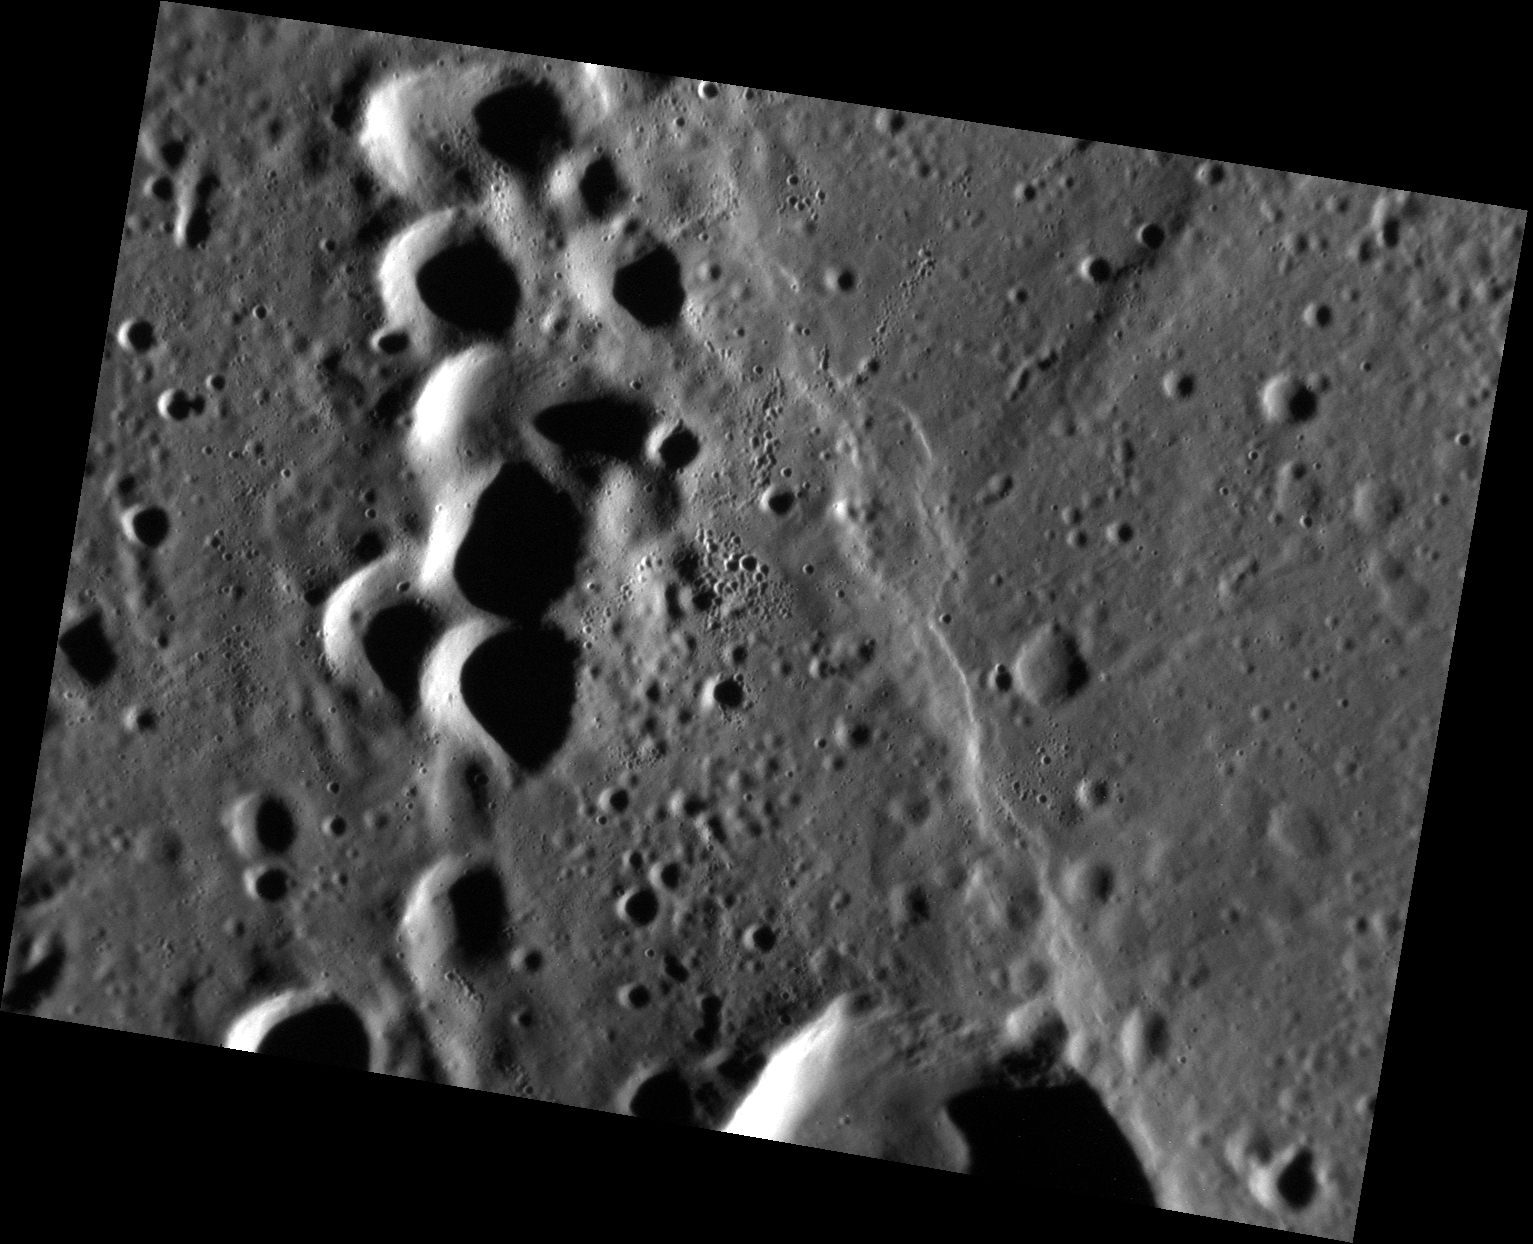

Unchained

Today’s image reveals several secondary craters. Crater chains are produced when ejecta from a primary impact re-impacts Mercury’s surface, forming chains of small, often overlapping, secondary craters. This image also features a scarp, running NE-SW along the frame.

This image was acquired as a high-resolution targeted observation. Targeted observations are images of a small area on Mercury’s surface at resolutions much higher than the 200-meter/pixel morphology base map. It is not possible to cover all of Mercury’s surface at this high resolution, but typically several areas of high scientific interest are imaged in this mode each week.

Date acquired: July 02, 2013
Image Mission Elapsed Time (MET): 15106971
Image ID: 4367962
Instrument: Narrow Angle Camera (NAC) of the Mercury Dual Imaging System (MDIS)
Center Latitude: 38.10°
Center Longitude: 1.97° E
Resolution: 25 meters/pixel
Scale: The image is approximately 34.5 km (21.4 miles) across
Incidence Angle: 79.0°
Emission Angle: 41.6°
Phase Angle: 120.6°

The MESSENGER spacecraft is the first ever to orbit the planet Mercury, and the spacecraft’s seven scientific instruments and radio science investigation are unraveling the history and evolution of the Solar System’s innermost planet. MESSENGER acquired over 150,000 images and extensive other data sets. MESSENGER is capable of continuing orbital operations until early 2015.

For information regarding the use of images, see the MESSENGER image use policy.

Credit: NASA/Johns Hopkins University Applied Physics Laboratory/Carnegie Institution of Washington